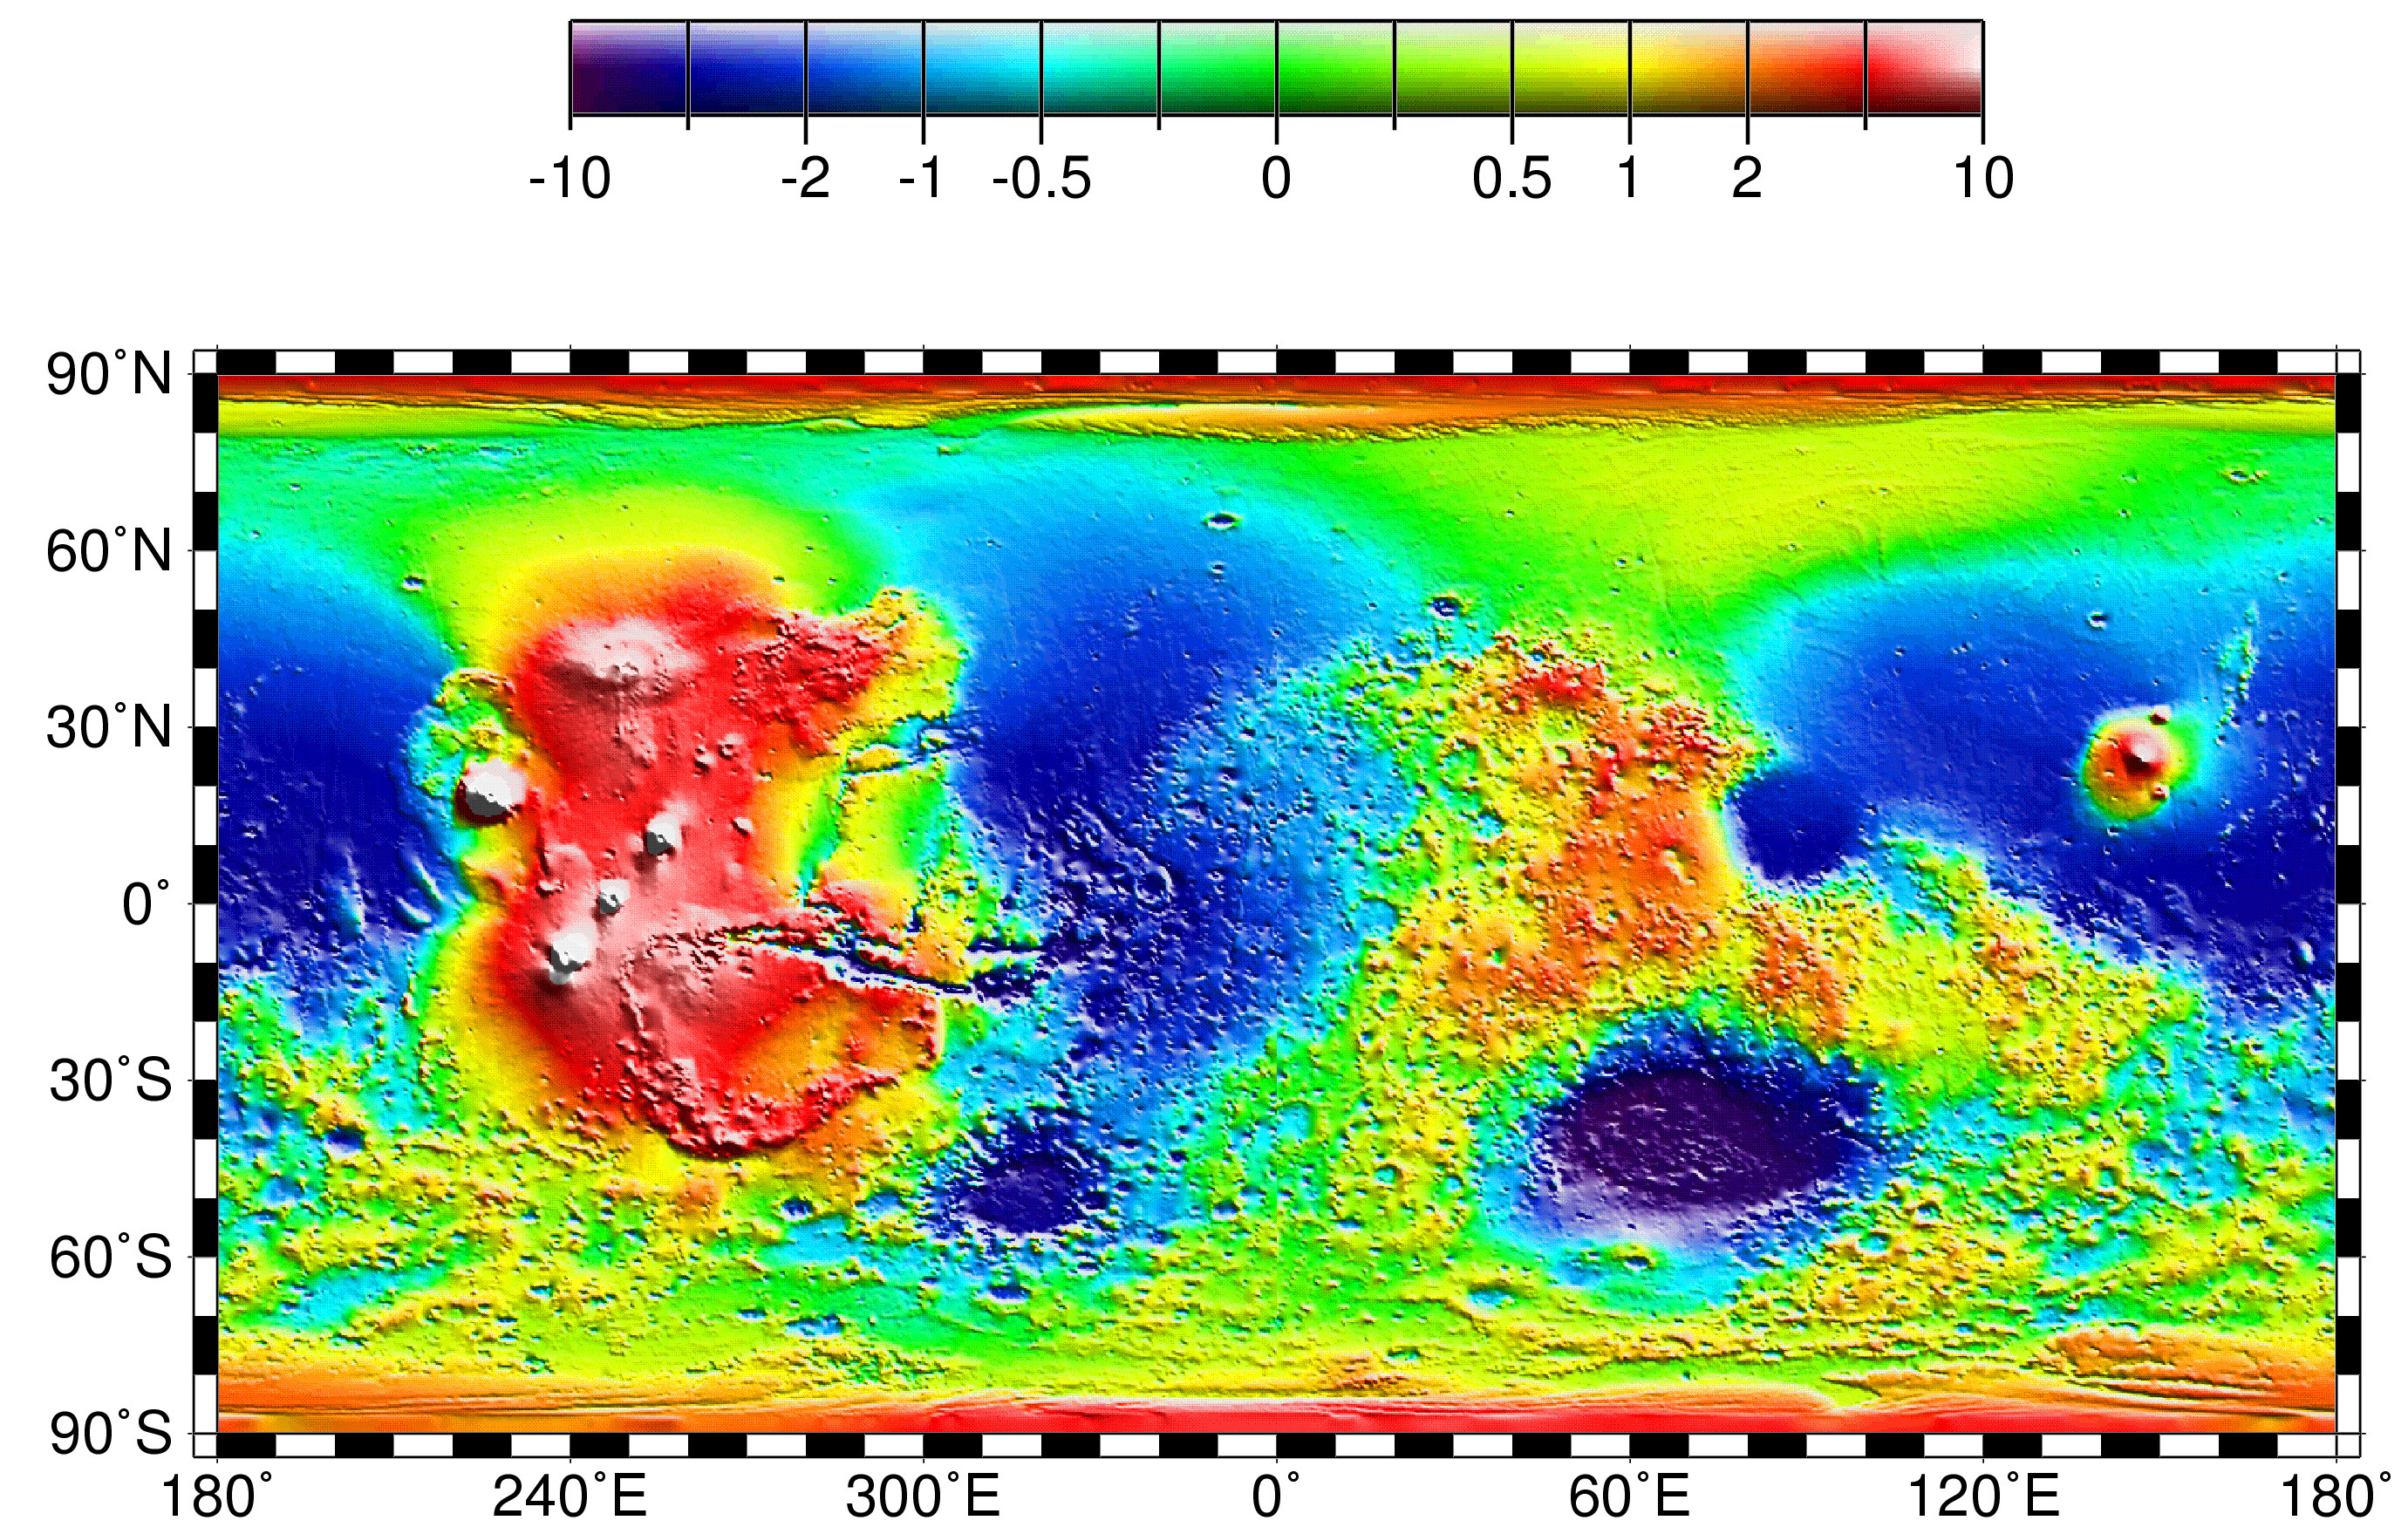

Map of Mars’ Topography

Map of Mars’ topography with zonal spherical harmonic degree 1 (COM/COF offset along the polar z-axis) removed. The projection is rectangular to show topography from pole to pole. Note the general similarity in elevation between the northern and southern hemispheres. The figure highlights the two other significant components of martian topography: the Tharsis province and the Hellas impact basin. Here we have not removed shorter-wavelength topographic features, including those comprising the dichotomy boundary scarp.

Credit: NASA/JPL/GSFC